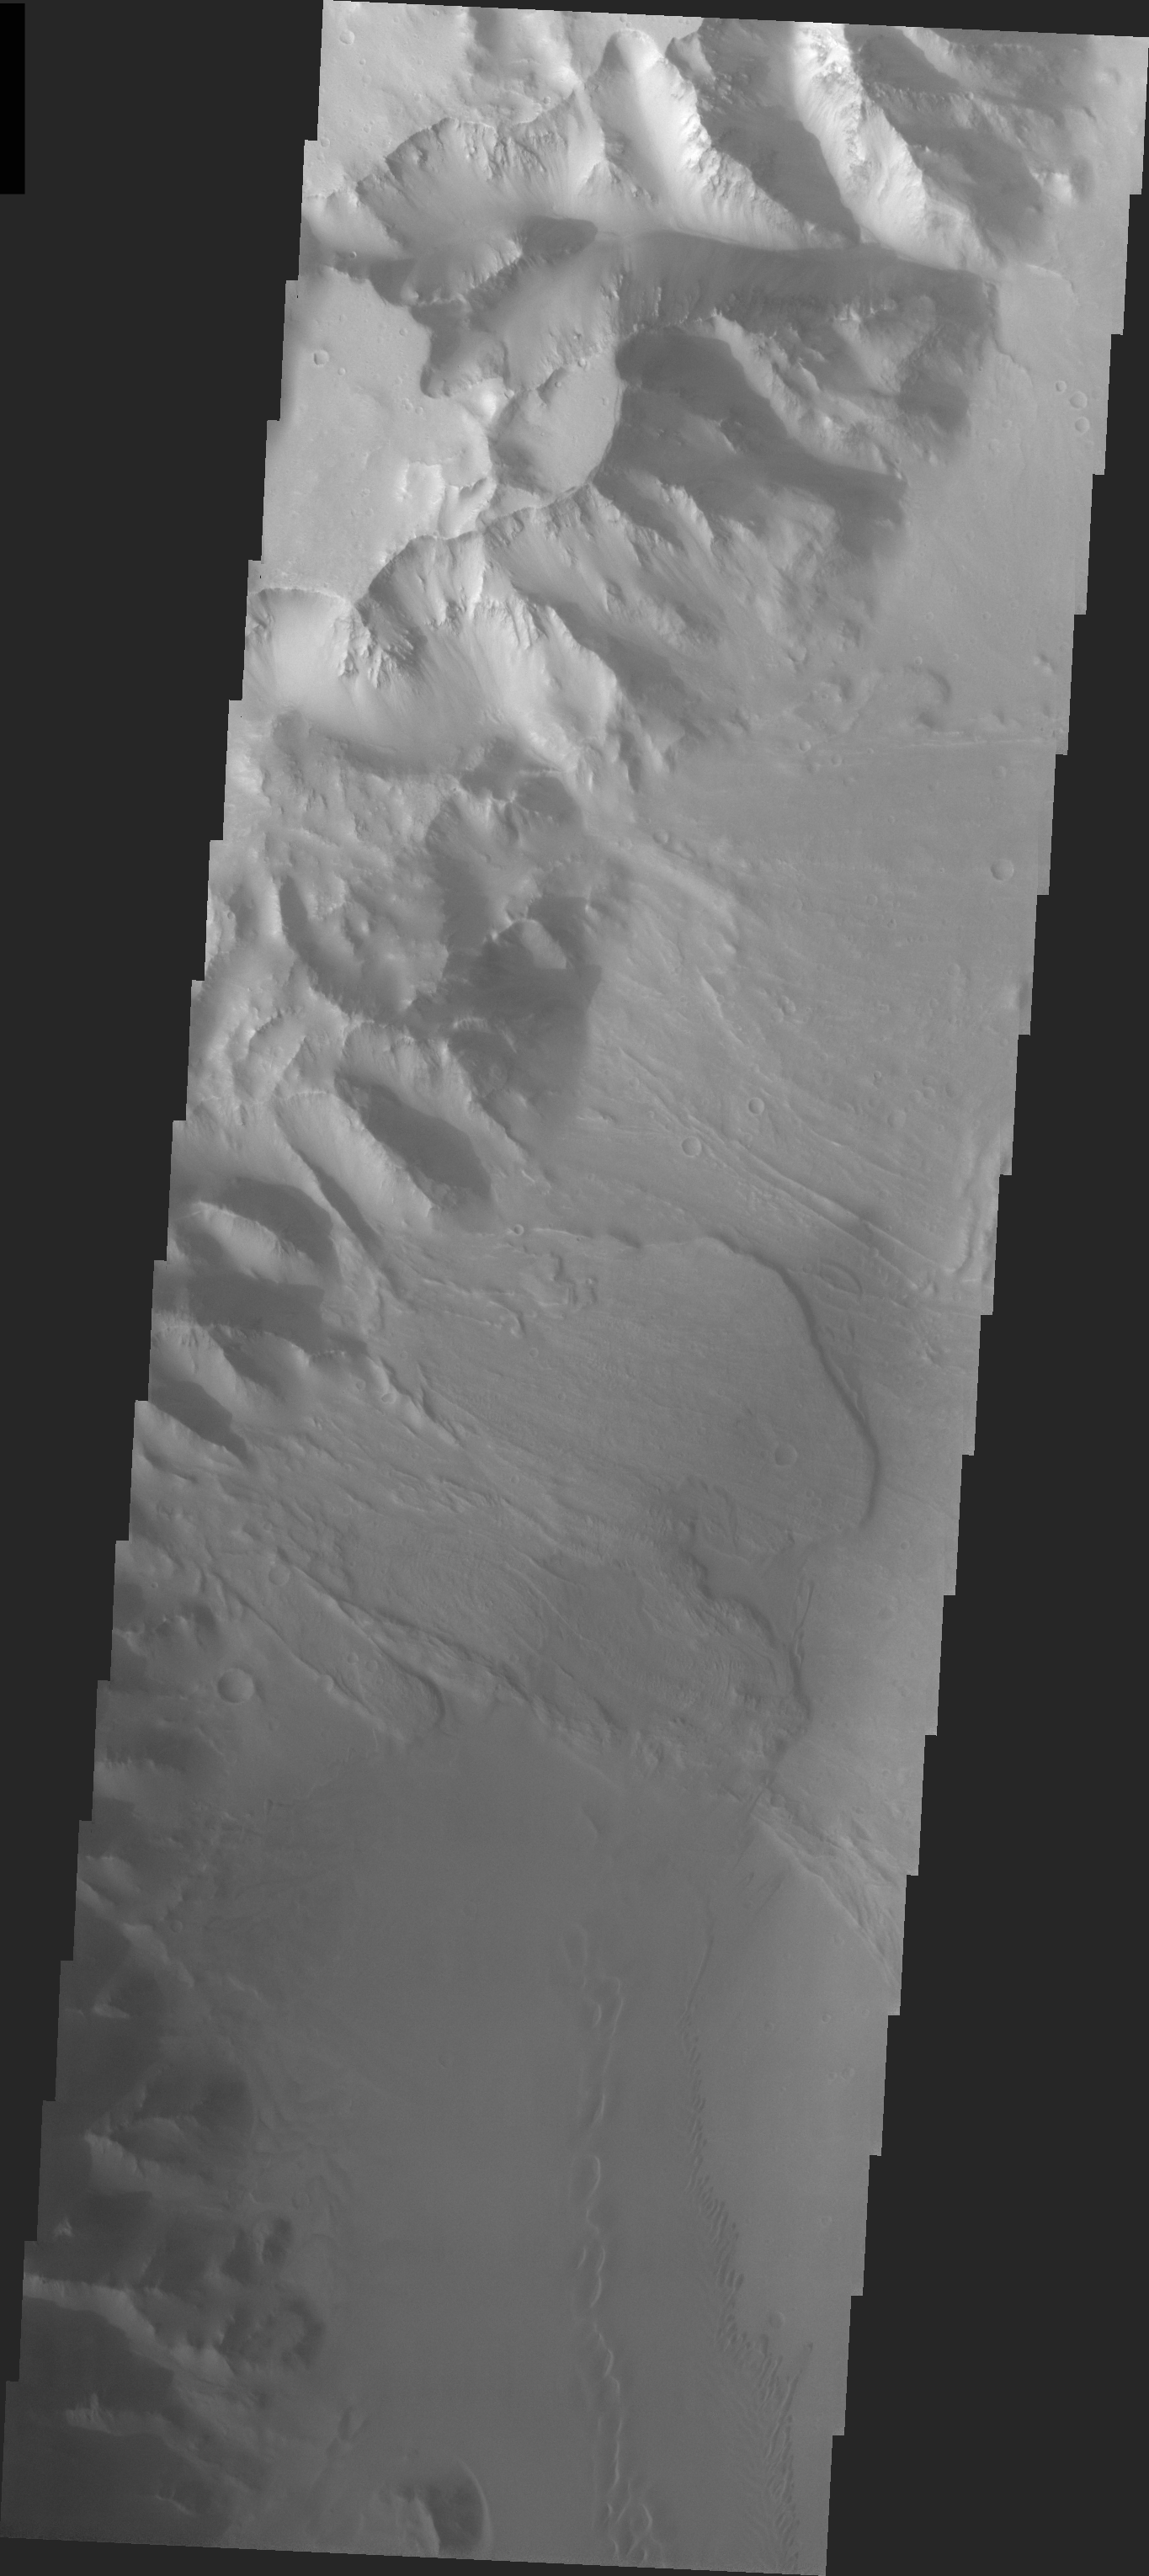

Orson Welles Crater Dunes

Released 14 April 2004

The Odyssey spacecraft has completed a full Mars year of observations of the red planet. For the next several weeks the Image of the Day will look back over this first mars year. It will focus on four themes: 1) the poles – with the seasonal changes seen in the retreat and expansion of the caps; 2) craters – with a variety of morphologies relating to impact materials and later alteration, both infilling and exhumation; 3) channels – the clues to liquid surface flow; and 4) volcanic flow features. While some images have helped answer questions about the history of Mars, many have raised new questions that are still being investigated as Odyssey continues collecting data as it orbits Mars.

This daytime VIS image was collected on November 13, 2003 during the southern summer season in Orson Welles Crater.

Image information: VIS instrument. Latitude -0, Longitude 313.4 East (46.6 West). 19 meter/pixel resolution.

Note: this THEMIS visual image has not been radiometrically nor geometrically calibrated for this preliminary release. An empirical correction has been performed to remove instrumental effects. A linear shift has been applied in the cross-track and down-track direction to approximate spacecraft and planetary motion. Fully calibrated and geometrically projected images will be released through the Planetary Data System in accordance with Project policies at a later time.

NASA’s Jet Propulsion Laboratory manages the 2001 Mars Odyssey mission for NASA’s Office of Space Science, Washington, D.C. The Thermal Emission Imaging System (THEMIS) was developed by Arizona State University, Tempe, in collaboration with Raytheon Santa Barbara Remote Sensing. The THEMIS investigation is led by Dr. Philip Christensen at Arizona State University. Lockheed Martin Astronautics, Denver, is the prime contractor for the Odyssey project, and developed and built the orbiter. Mission operations are conducted jointly from Lockheed Martin and from JPL, a division of the California Institute of Technology in Pasadena.

Credit: NASA/JPL/Arizona State University